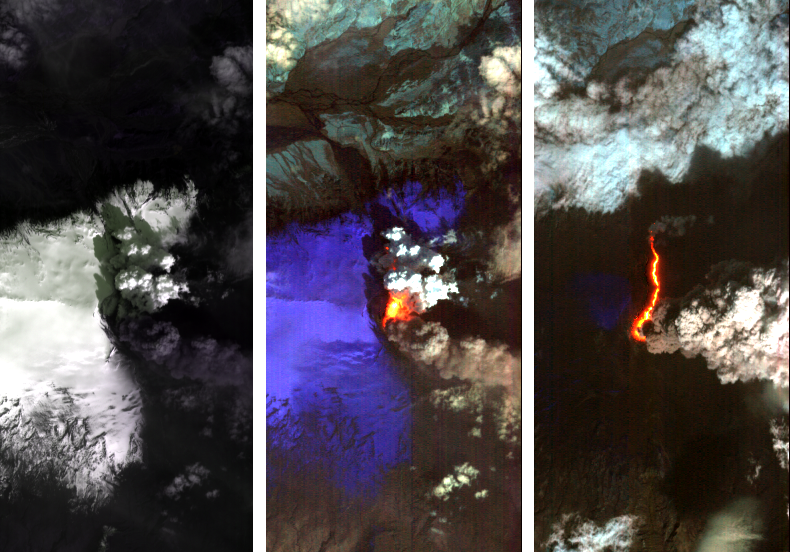

Iceland Volcano Puffs Ash as Lava Flow Cuts Through Eyjafjallajökull Icecap

Dramatic changes have been observed at the Eyjafjallajökull volcano in Iceland by NASA’s Earth Observing 1 (EO-1) spacecraft. On May 2, 2010, the Hyperion hyperspectral imager on EO-1 imaged Eyjafjallajökull and identified the extent of a lava flow extending northwards from the main eruption vent. This lava flow had been previously reported by volcanologists in Iceland, and is slowly carving its way north through the ice cap. The image on the left (Figure 1) is at visible wavelengths, and shows the persistent dark volcanic plume emanating from the main vent. This plume is still rich in ash, hence its brown coloration. This ash is still causing problems, threatening new airspace closures over parts of Europe. Large cracks at the edge of the crater are an indication of the extent of ice removal from the icecap during the eruption. To the north of this vent is another plume that is very white. This second plume is the result of ice being boiled off, generally non-explosively, by the heat from the silicate lava flow. As a result this plume is probably comprised mostly of water vapour. The black lava shows up clearly against the ice in the left-hand image. The image in the center (Figure 2) is a false-color image in the short-wavelength infrared. In this image, ice appears as blue and hot pixels appear as red. Very hot pixels appear as yellow and white. Red pixels, visible though the plume chart the extent of the lava flow, which has extended some 1.8 kilometers (1.1 miles) northwards from the area of the vent that is emitting the most energy. Total heat loss on May 2 was estimated to be at least 300 megawatts. The image on the right (Figure 3) shows the lava flow on May 4, 2010. The entire lava channel is now exposed, most of the overlying ice having been removed and the white plume has mostly disappeared. Without the plume obscuring heat loss from the lava flow, a better estimate of heat loss can be made. On May 4, the volcano was emitting at least 1,600 megawatts of energy.

Each image covers an area measuring 7.7 kilometers (4.8 miles) wide, and has a resolution of 30 meters (98 feet) per pixel. The vertical direction is north-northeast.

The EO-1 spacecraft is managed by NASA’s Goddard Space Flight Center, Greenbelt, Md. EO-1 is the satellite remote-sensing asset used by the Volcano Sensor Web developed by NASA’s Jet Propulsion Laboratory, Pasadena, Calif., which is being used to monitor this, and other, volcanic eruptions around the world.

Credit: NASA/JPL/EO-1 Mission/GSFC/Ashley Davies